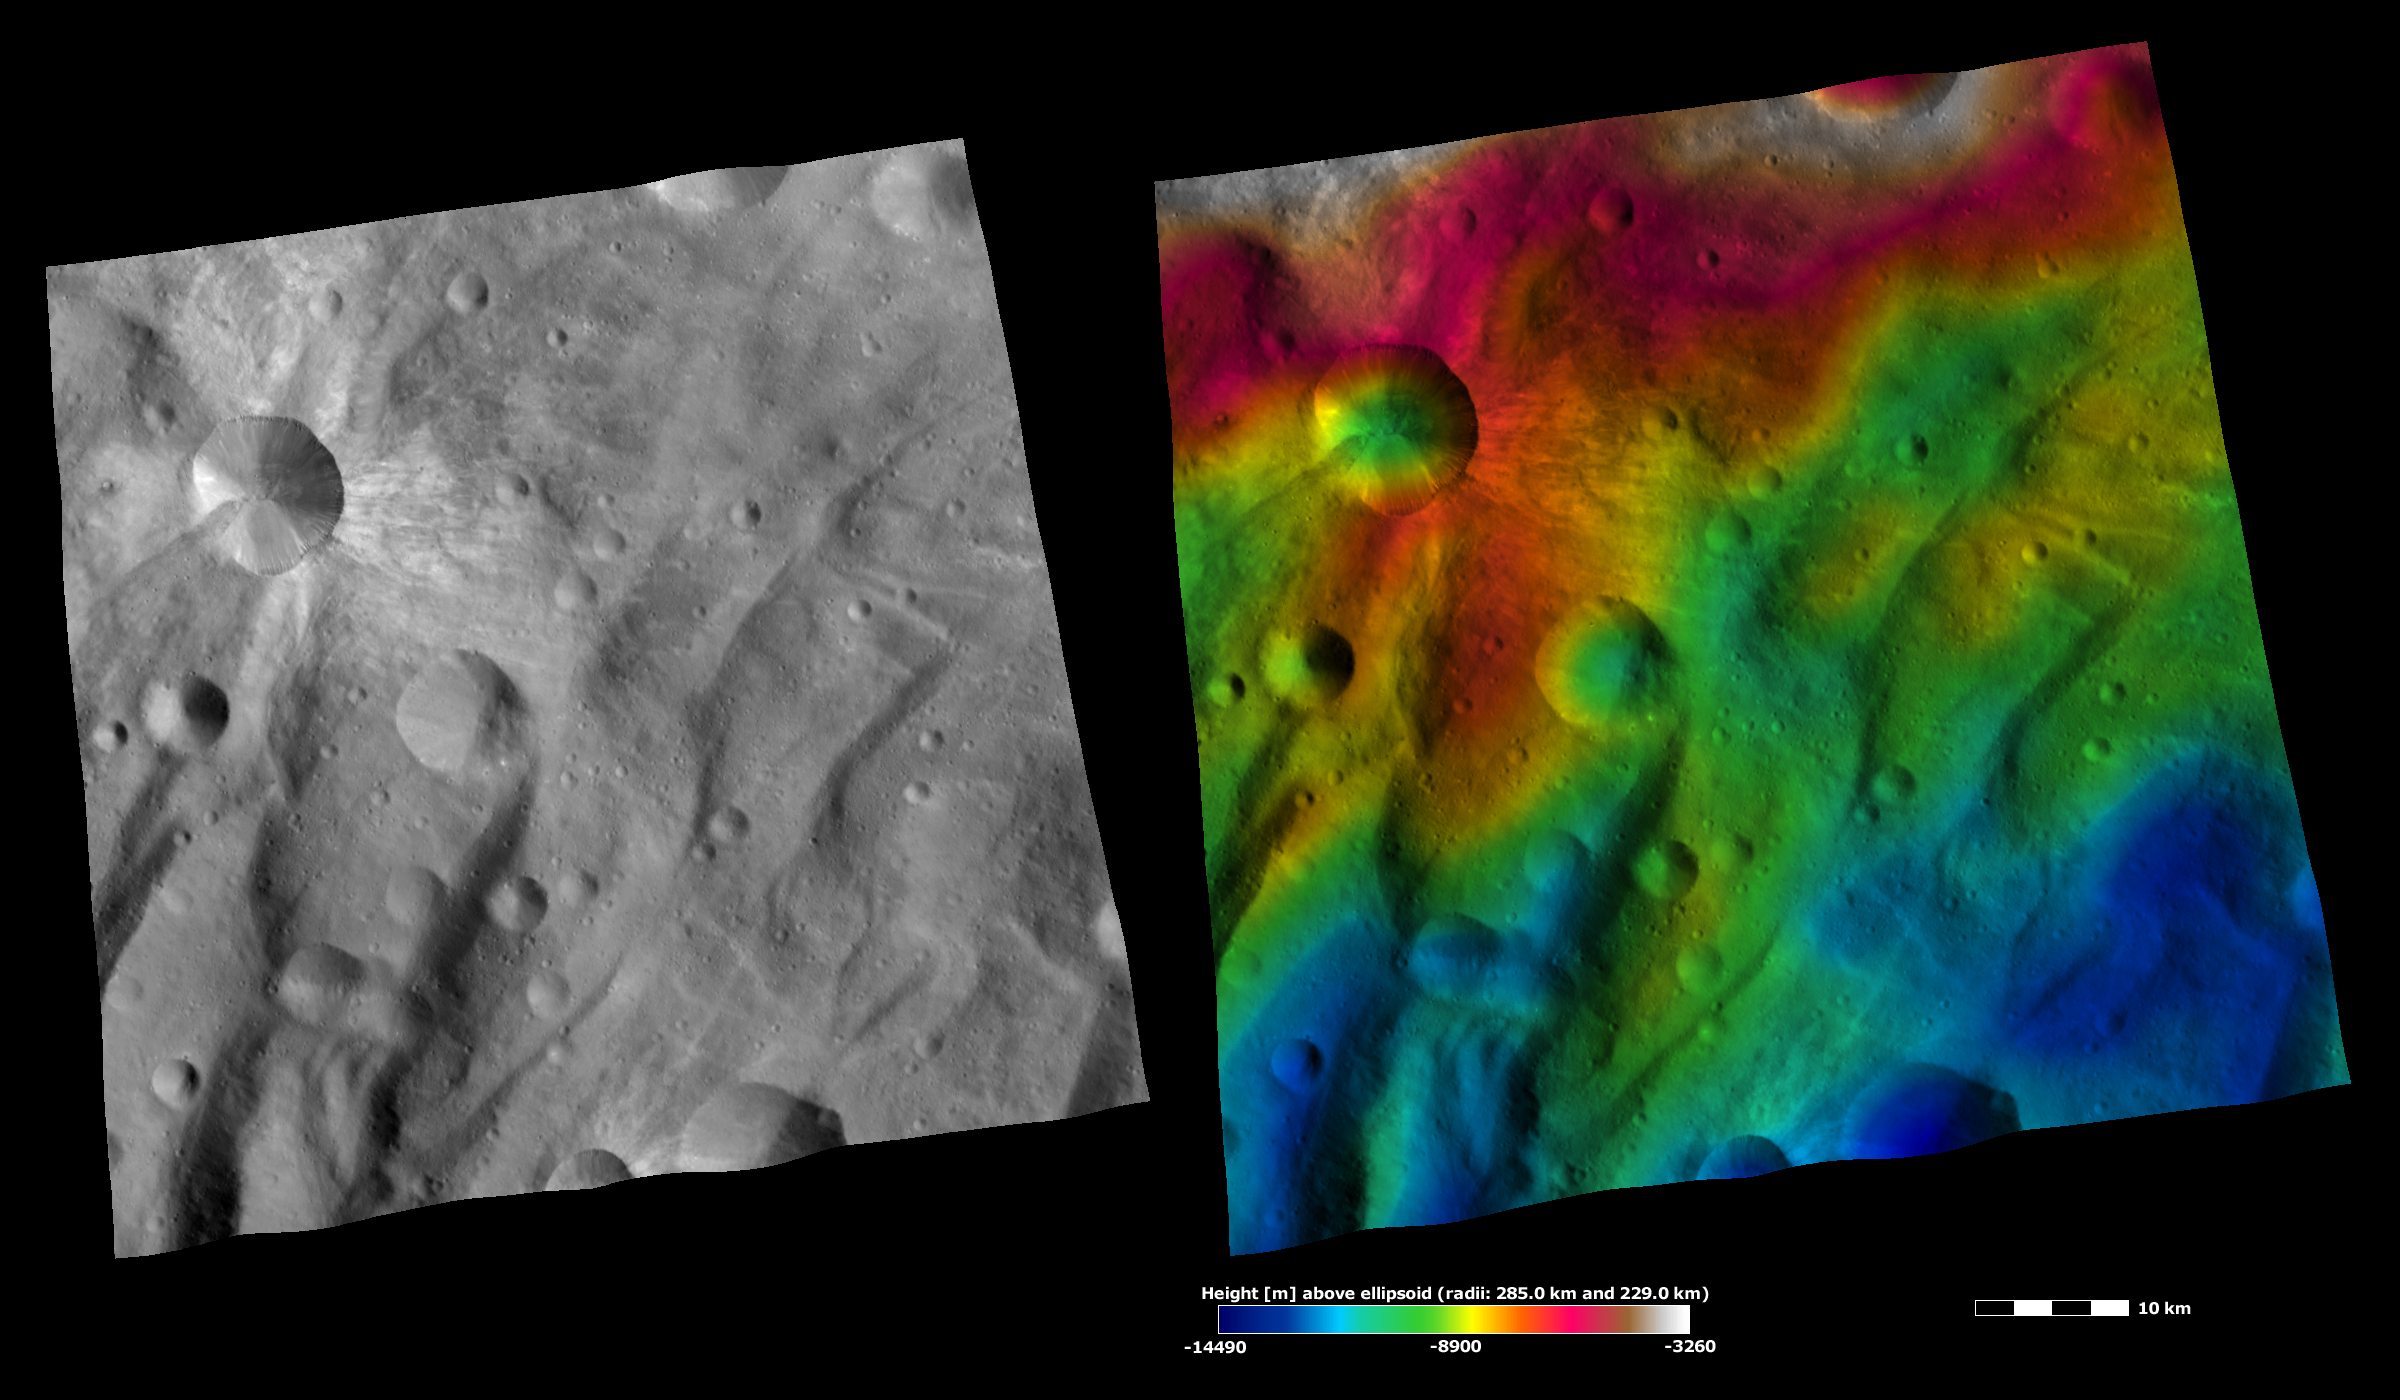

Apparent Brightness and Topography Images of Canuleia Crater

The left-hand image is a Dawn FC (framing camera) image, which shows the apparent brightness of Vesta’s surface. The right-hand image is based on this apparent brightness image, which has had a color-coded height representation of the topography overlain onto it. The topography is calculated from a set of images that were observed from different viewing directions, which allows stereo reconstruction. The various colors correspond to the height of the area. The white and red areas in the topography image are the highest areas and the blue areas are the lowest areas. Canuleia crater is a relatively large crater in the top left of the images. In the brightness image there are many streaks of bright material clearly visible around the crater. There is also one streak of dark material on the left side of the crater. The topography image highlights the bowl shape of Canuleia and the ridges and grooves that run diagonally across the bottom part of the image. These ridges and grooves are characteristic of Vesta’s southern hemisphere.

These images are located in Vesta’s Urbinia quadrangle, in Vesta’s southern hemisphere. NASA’s Dawn spacecraft obtained the brightness image with its framing camera on Oct. 27, 2011. This image was taken through the camera’s clear filter. The distance to the surface of Vesta is 700 kilometers (435 miles) and the image has a resolution of about 70 meters (230 feet) per pixel. This image was acquired during the HAMO (high-altitude mapping orbit) phase of the mission. These images are lambert-azimuthal map projected.

The Dawn mission to Vesta and Ceres is managed by NASA’s Jet Propulsion Laboratory, a division of the California Institute of Technology in Pasadena, for NASA’s Science Mission Directorate, Washington D.C. UCLA is responsible for overall Dawn mission science. The Dawn framing cameras have been developed and built under the leadership of the Max Planck Institute for Solar System Research, Katlenburg-Lindau, Germany, with significant contributions by DLR German Aerospace Center, Institute of Planetary Research, Berlin, and in coordination with the Institute of Computer and Communication Network Engineering, Braunschweig. The framing camera project is funded by the Max Planck Society, DLR, and NASA/JPL.

Credit: NASA/JPL-Caltech/UCLA/MPS/DLR/IDA